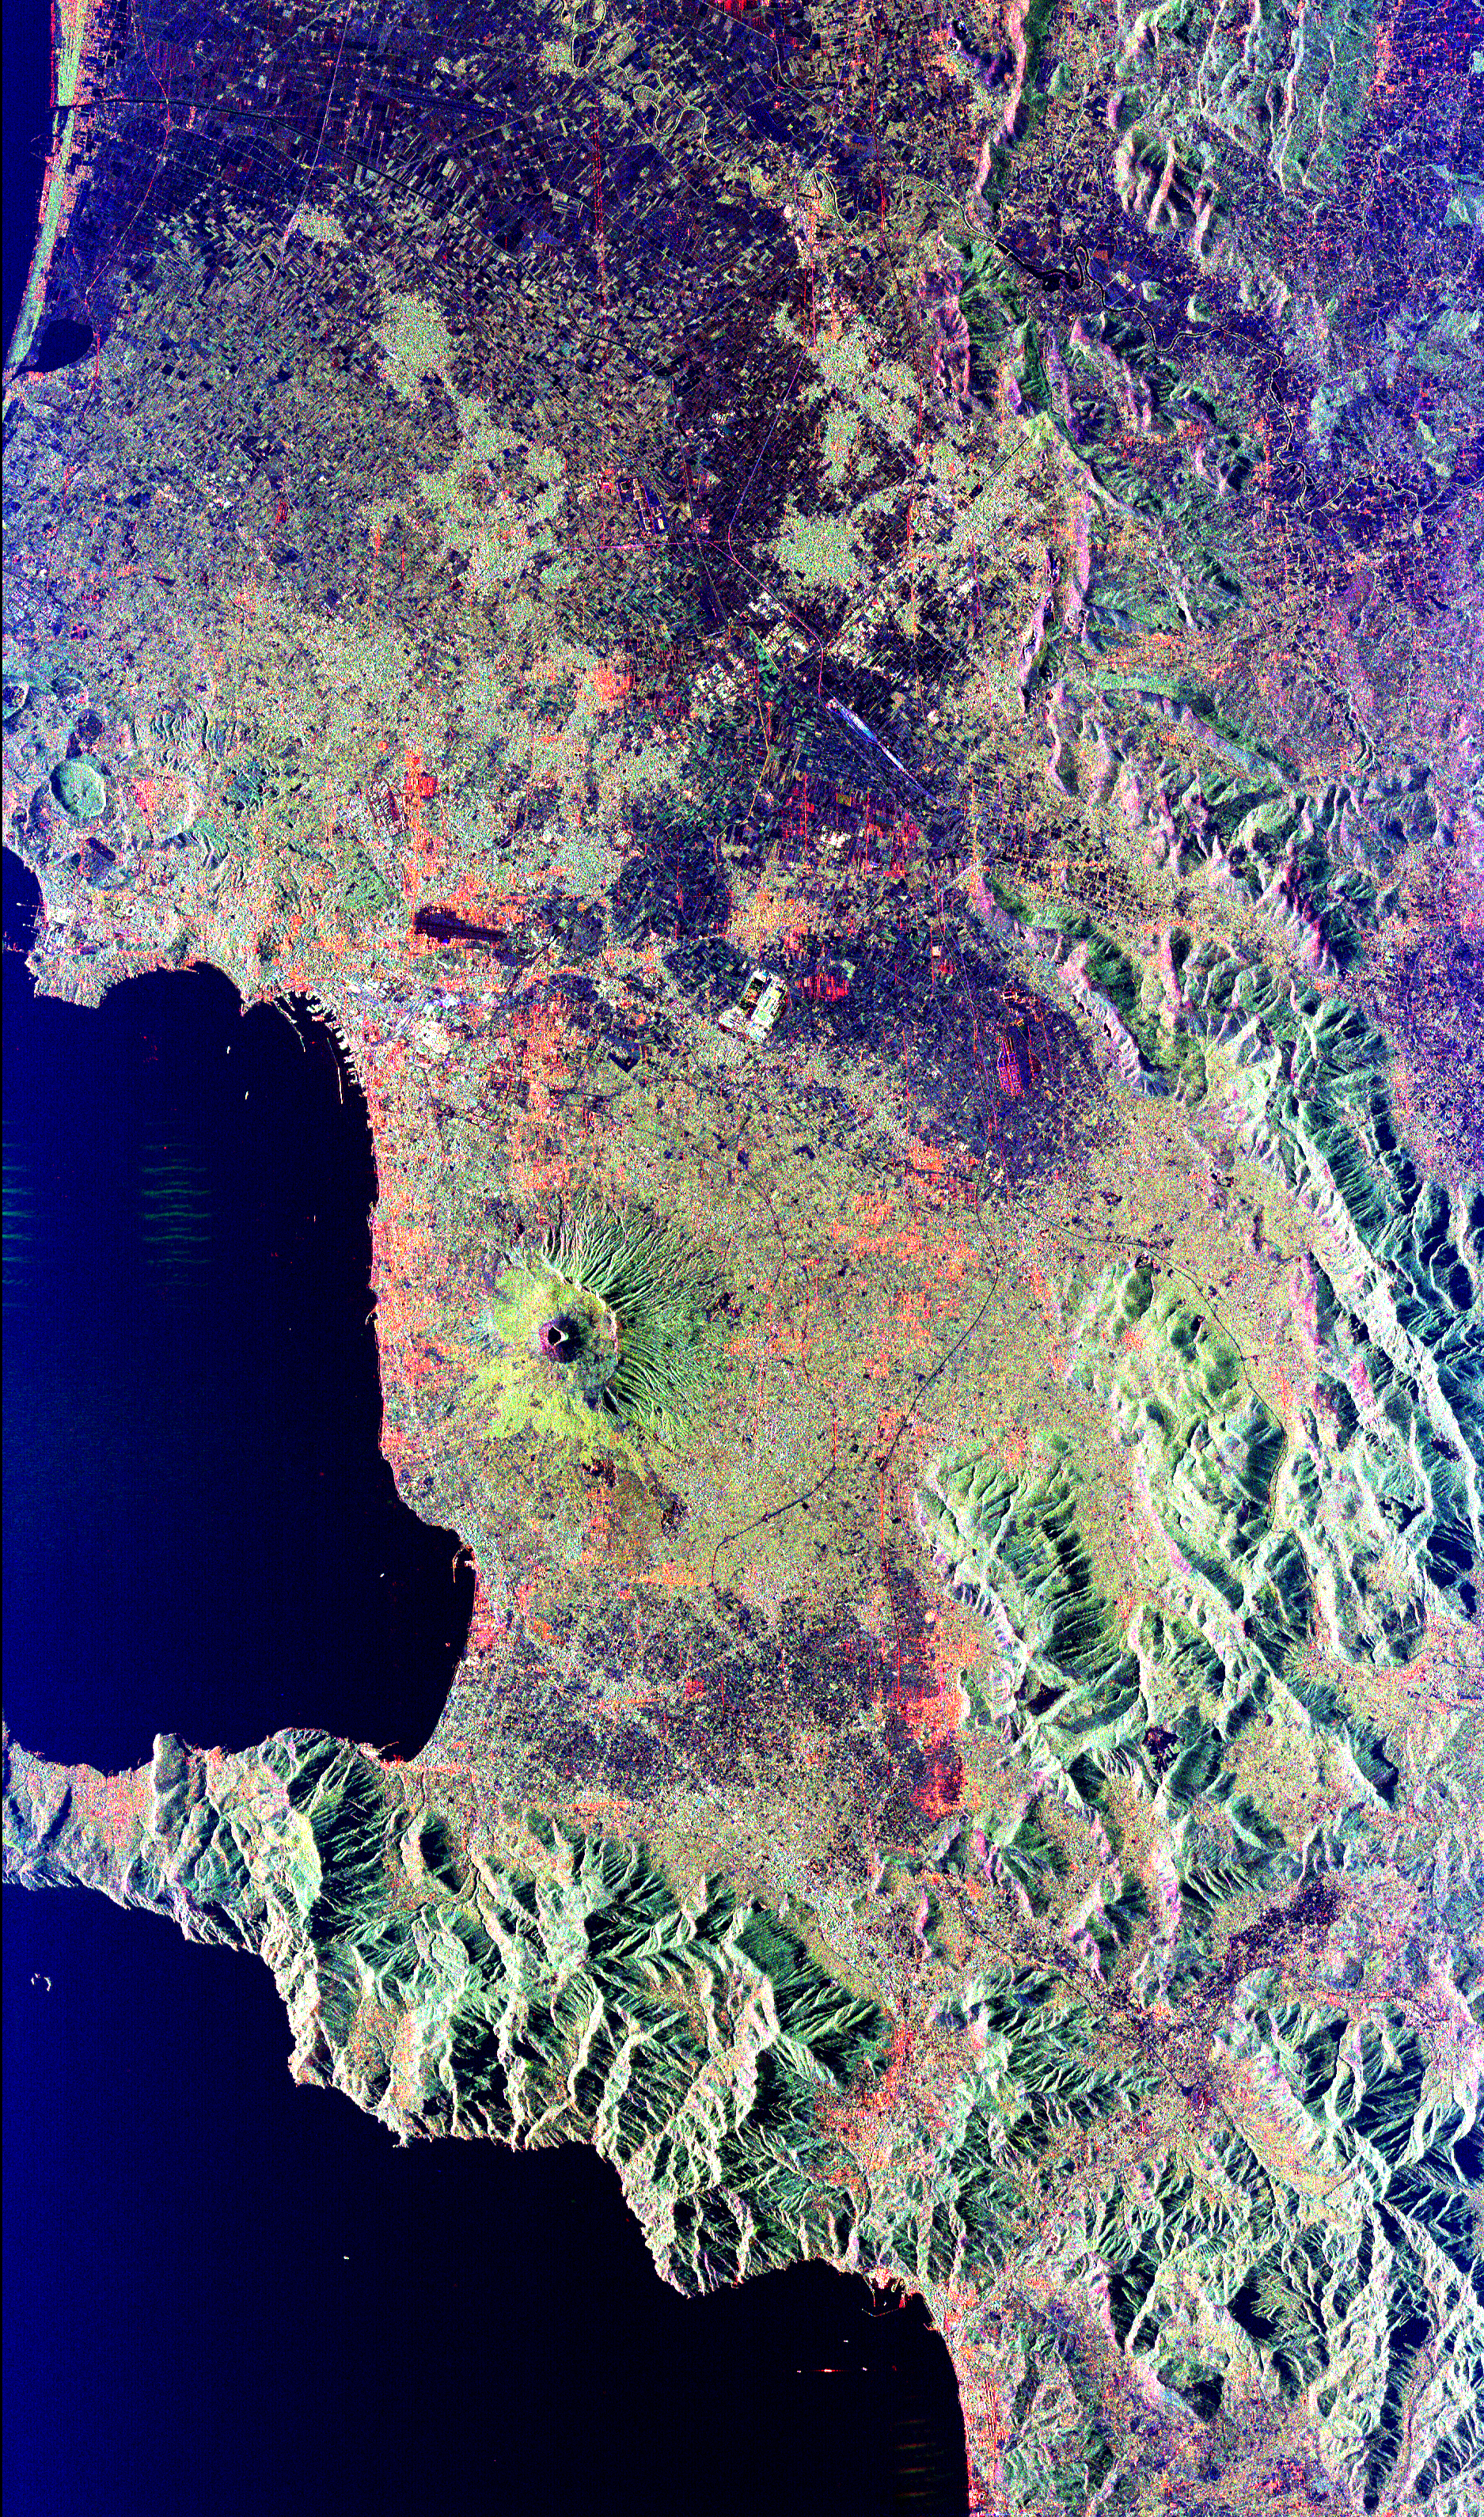

Space Radar Image of Vesuvius, Italy

Mt. Vesuvius, one of the best known volcanoes in the world primarily for the eruption that buried the Roman city of Pompeii, is shown in the center of this radar image. The central cone of Vesuvius is the dark purple feature in the center of the volcano. This cone is surrounded on the northern and eastern sides by the old crater rim, called Mt. Somma. Recent lava flows are the pale yellow areas on the southern and western sides of the cone. Vesuvius is part of a large volcanic zone which includes the Phalagrean Fields, the cluster of craters seen along the left side of the image. The Bay of Naples, on the left side of the image, is separated from the Gulf of Salerno, in the lower left, by the Sorrento Peninsula. Dense urban settlement can be seen around the volcano. The city of Naples is above and to the left of Vesuvius; the seaport of the city can be seen in the top of the bay. Pompeii is located just below the volcano on this image. The rapid eruption in 79 A.D. buried the victims and buildings of Pompeii under several meters of debris and killed more than 2,000 people. Due to the violent eruptive style and proximity to populated areas, Vesuvius has been named by the international scientific community as one of fifteen Decade Volcanoes which are being intensively studied during the 1990s.

The image is centered at 40.83 degrees North latitude, 14.53 degrees East longitude. It shows an area 100 kilometers by 55 kilometers (62 miles by 34 miles.) This image was acquired on April 15, 1994 by the Spaceborne Imaging Radar-C/X-Band Synthetic Aperture Radar (SIR-C/X-SAR) aboard the Space Shuttle Endeavour. SIR-C/X-SAR, a joint mission of the German, Italian and the United States space agencies, is part of NASA’s Mission to Planet Earth.

Credit: NASA/JPL